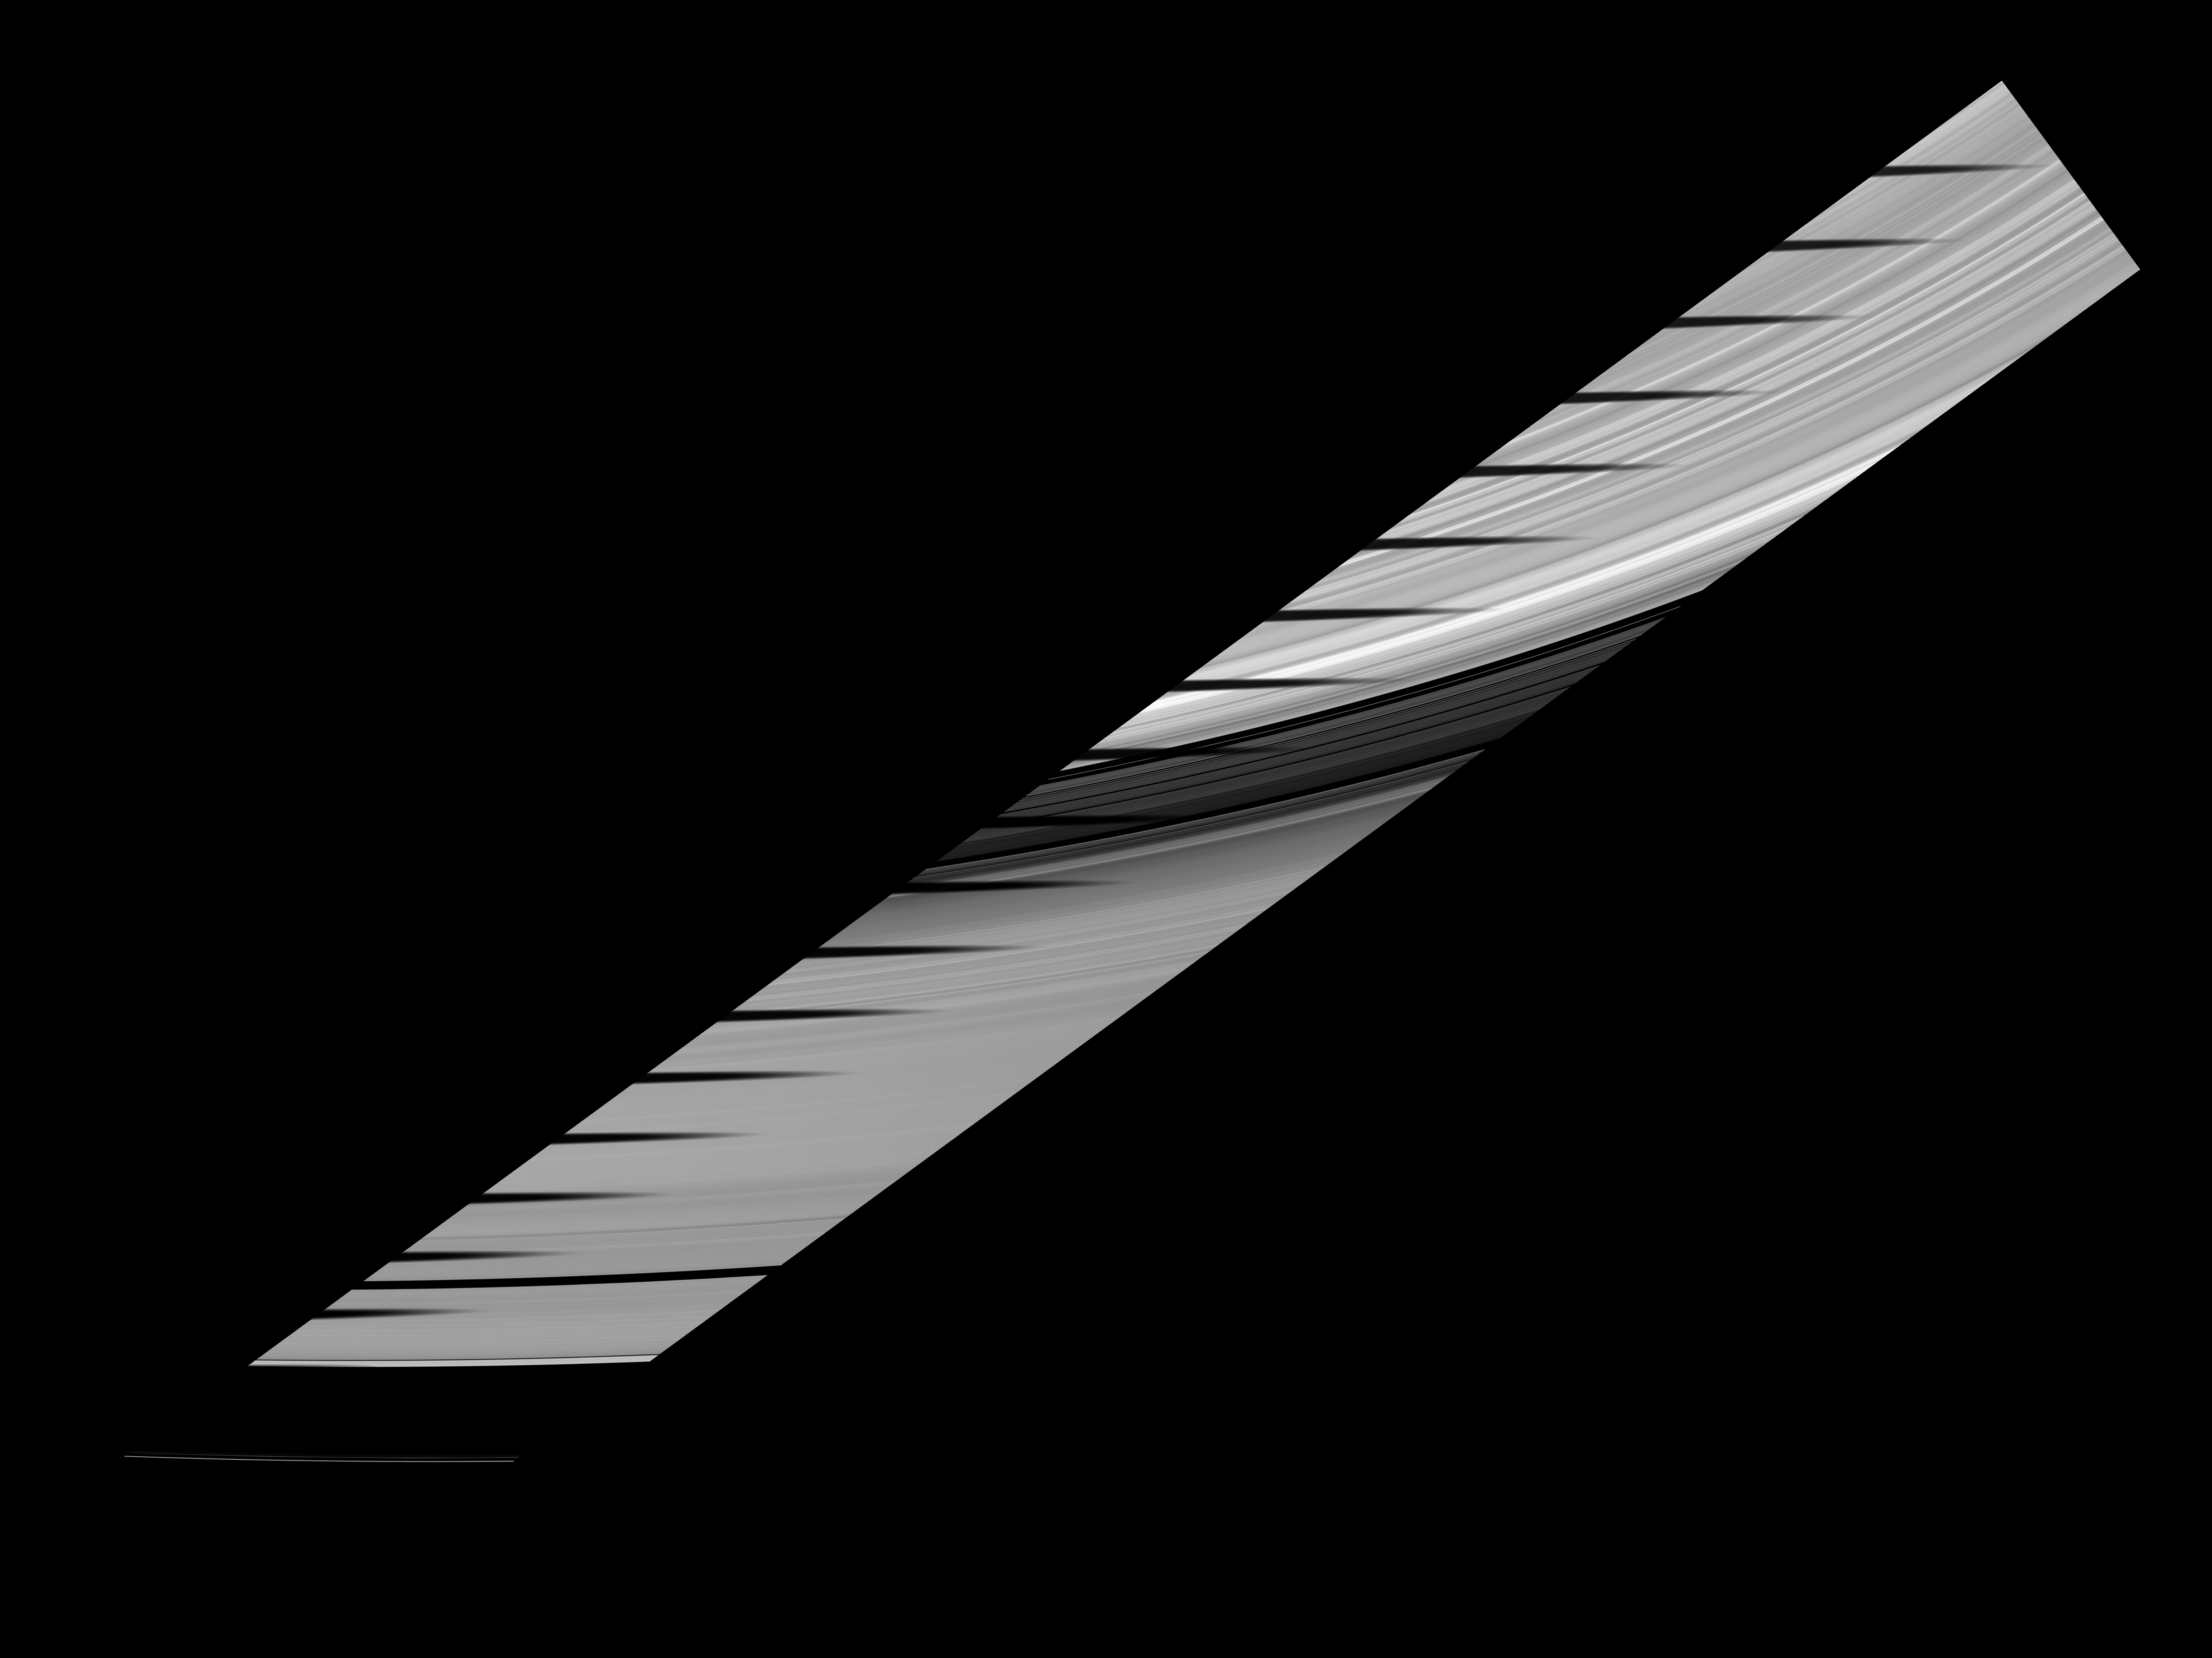

A Shadow’s Traverse

Mimas’ shadow traverses the sunlit side of Saturn’s rings in this movie and mosaic showcasing the unusual sights seen at Saturn as the planet approaches its August 2009 equinox.

The novel illumination geometry created as the Saturnian system approaches equinox allows moons orbiting in or near the plane of Saturn’s equatorial rings to cast shadows onto the rings. These scenes are possible only during the few months before and after Saturn’s equinox which occurs only once in about 15 Earth years.

Twenty images, each taken 3 minutes and 36 seconds apart, were combined to create this mosaic and movie. Contiguous images were stitched together to create the mosaic showing the whole swath of the rings across which the moon’s shadow passed.

At the beginning of the movie, the shadow starts on the bright B ring. It crosses the darker Cassini Division and then moves to the A ring. At the end of the movie, the edge of the shadow just catches the edge of the A ring next to blackness of the Roche Division separating the A ring from the thin F ring.

These images have been processed, and background stars have been removed. To see a movie and mosaic of Mimas’ shadow moving across the unlit side of the rings, see PIA11660.

This view looks toward the sunlit side of the rings from about 32 degrees below the ringplane. The images were taken in visible light with the Cassini spacecraft narrow-angle camera on April 9, 2009. The view was obtained at a distance of approximately 1.1 million kilometers (684,000 miles) from Saturn and at a Sun-Saturn-spacecraft, or phase, angle of 55 degrees. Image scale is 6 kilometers (4 miles) per pixel.

The Cassini-Huygens mission is a cooperative project of NASA, the European Space Agency and the Italian Space Agency. The Jet Propulsion Laboratory, a division of the California Institute of Technology in Pasadena, manages the mission for NASA’s Science Mission Directorate, Washington, D.C. The Cassini orbiter and its two onboard cameras were designed, developed and assembled at JPL. The imaging operations center is based at the Space Science Institute in Boulder, Colo.

Credit: NASA/JPL/Space Science Institute